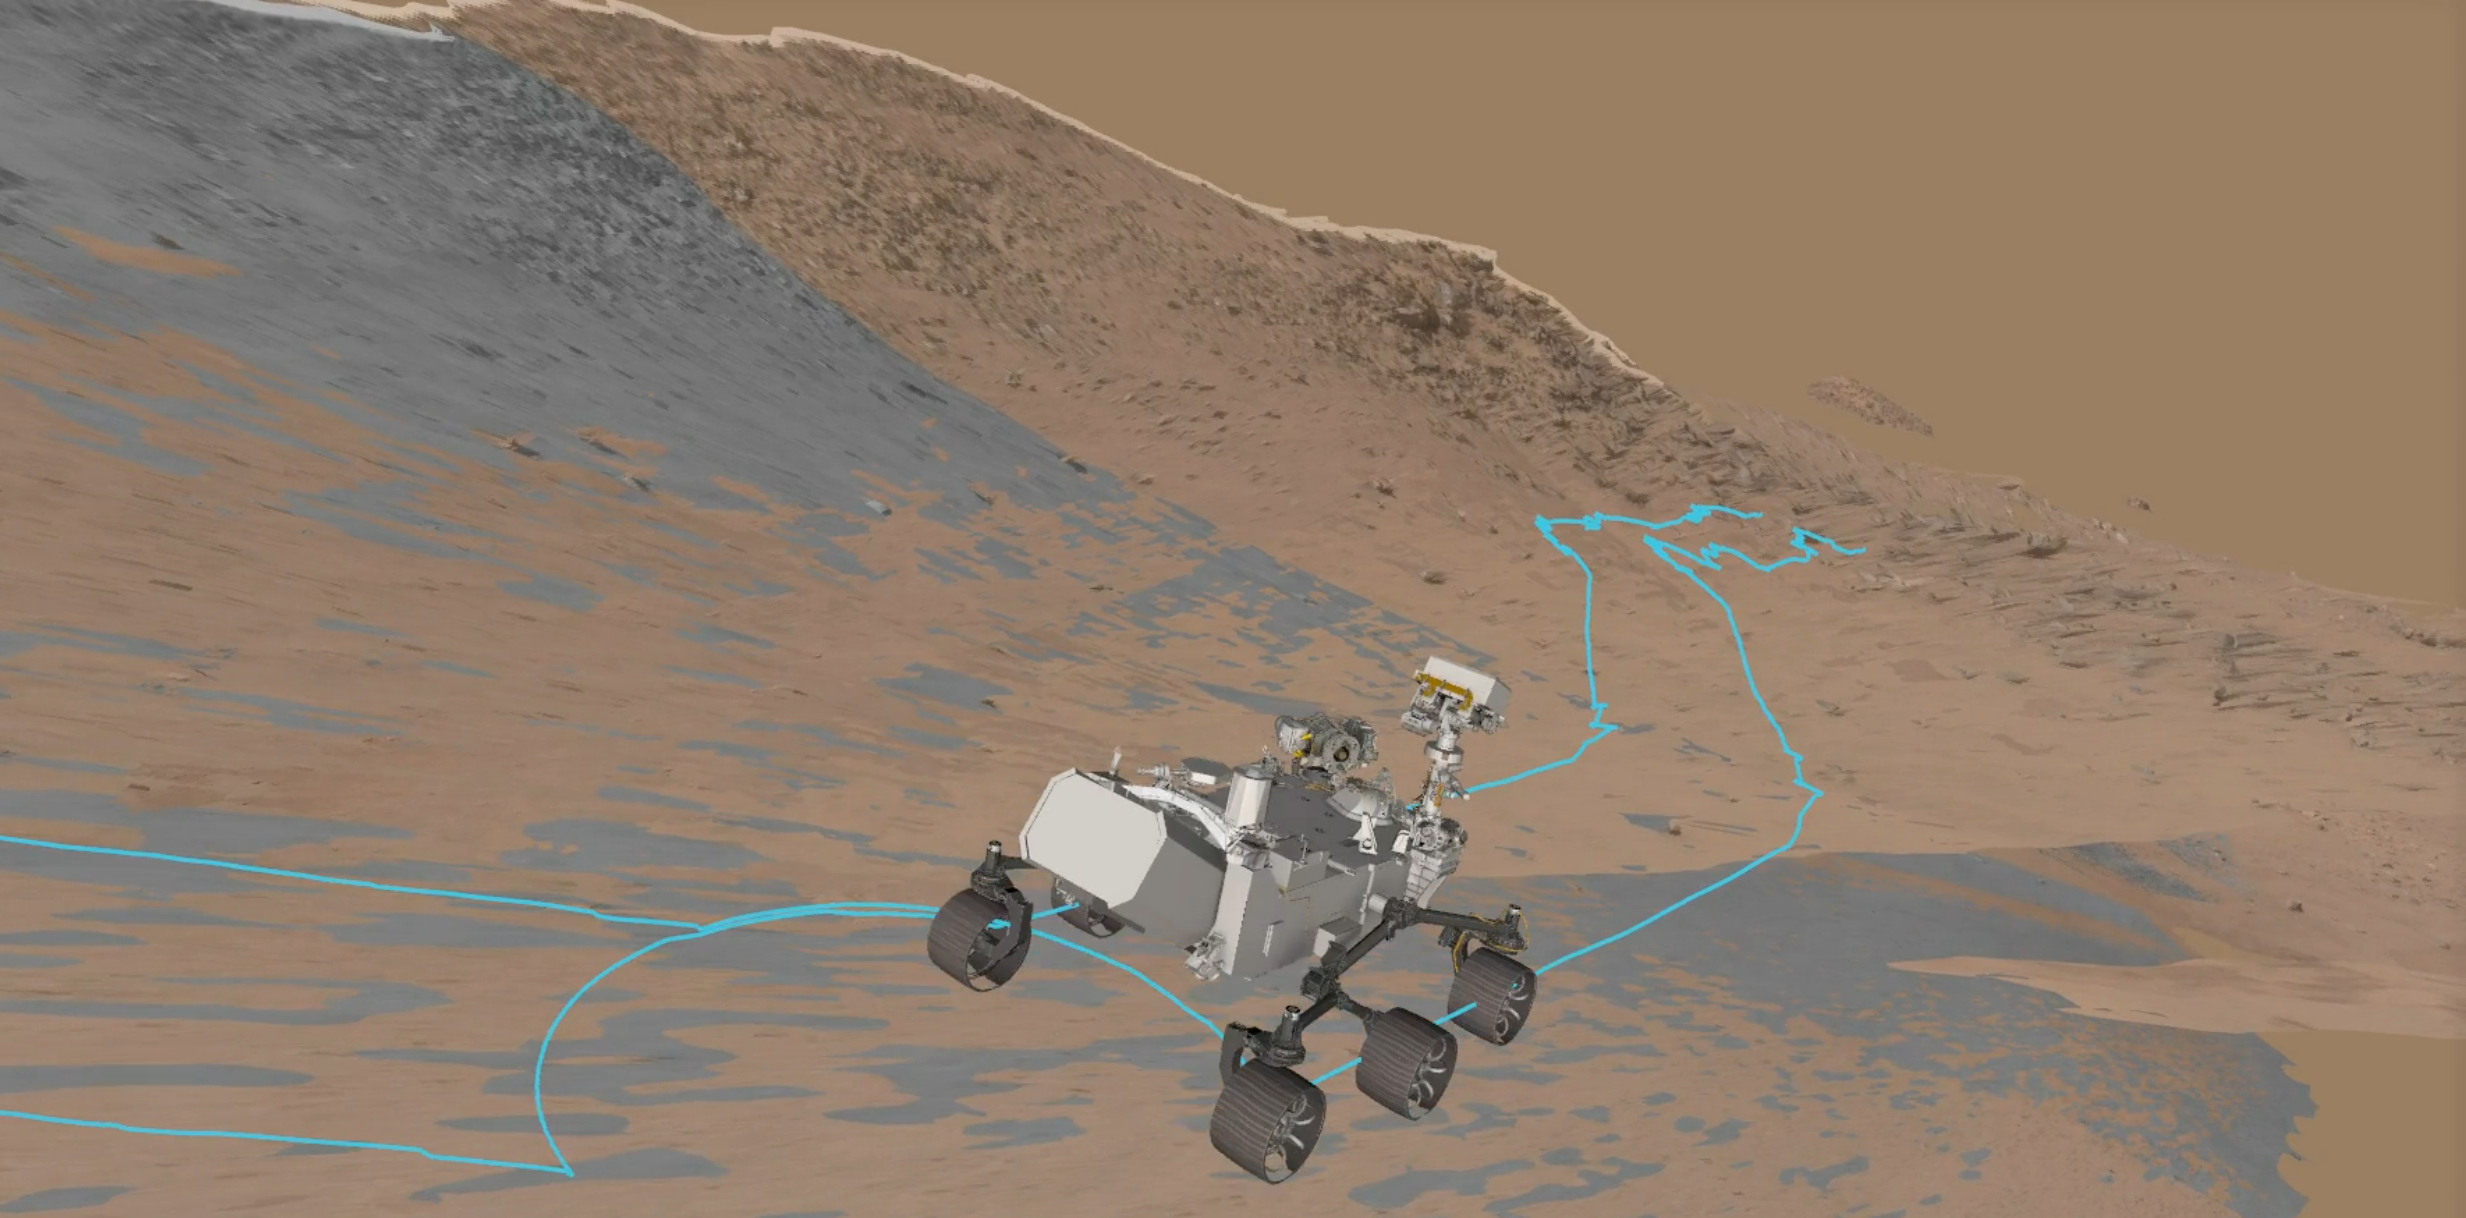

View of Rover Driving Software During a Slippery Drive

This animation captured from NASA’s rover driving software depicts the agency’s Perseverance during a slippery drive as it ascends toward the rim of Mars’ Jezero Crater on Oct. 16, 2024, the 1,301st Martian day, or sol, of the mission.

A key objective for Perseverance’s mission on Mars is astrobiology, including the search for signs of ancient microbial life. The rover will characterize the planet’s geology and past climate, pave the way for human exploration of the Red Planet, and be the first mission to collect and cache Martian rock and regolith (broken rock and dust).

Subsequent NASA missions, in cooperation with ESA (European Space Agency), would send spacecraft to Mars to collect these sealed samples from the surface and return them to Earth for in-depth analysis.

The Mars 2020 Perseverance mission is part of NASA’s Moon to Mars exploration approach, which includes Artemis missions to the Moon that will help prepare for human exploration of the Red Planet.

NASA’s Jet Propulsion Laboratory, which is managed for the agency by Caltech, built and manages operations of the Perseverance rover.

Credit: NASA/JPL-Caltech